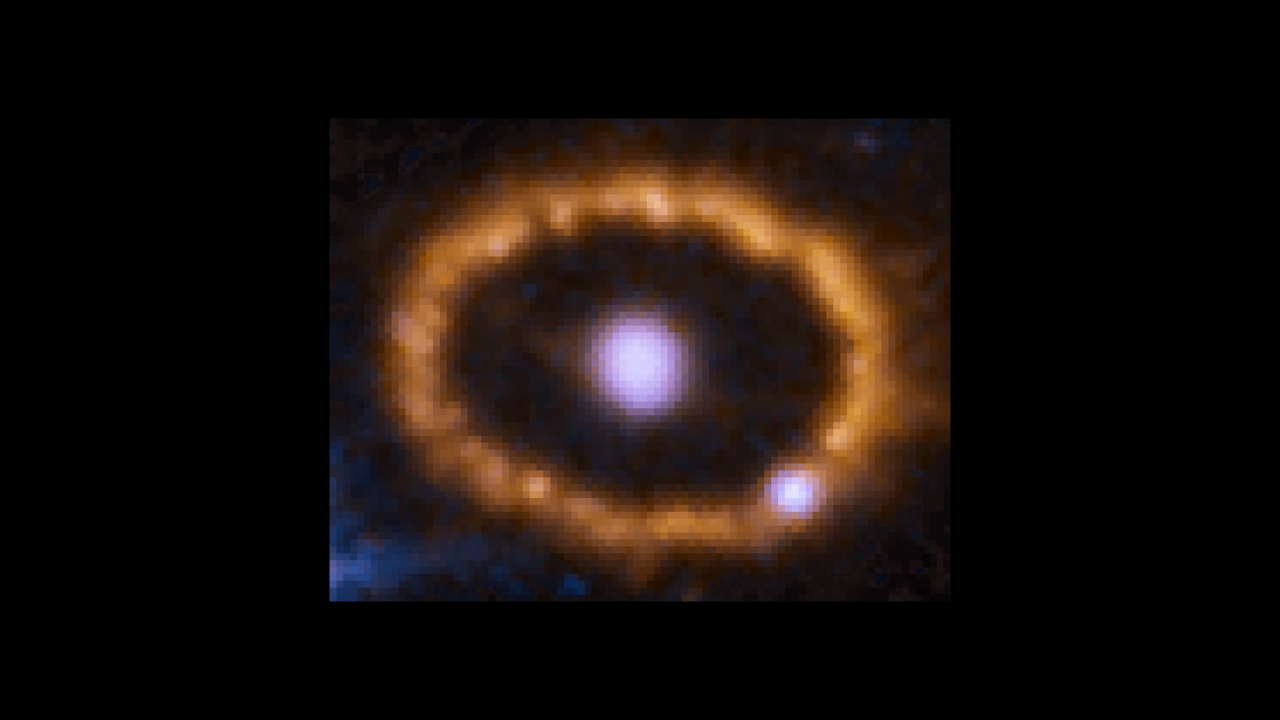

Hubble Chronicles Brightening of Ring around an Exploded Star

This time-lapse video sequence of Hubble Space Telescope images reveals dramatic changes in a ring of material around the exploded star Supernova 1987A.

The images, taken from 1994 to 2016, show the effects of a shock wave from the supernova blast smashing into the ring. The ring begins to brighten as the shock wave hits it. The ring is about one light-year across.

Discovered in 1987, Supernova 1987A is the closest observed supernova to Earth since 1604. The exploded star resides 163,000 light-years away in the Large Magellanic Cloud, a satellite galaxy of our Milky Way.

Credit: NASA, ESA, Robert Kirshner (CfA, Moore Foundation), Peter Challis (CfA)